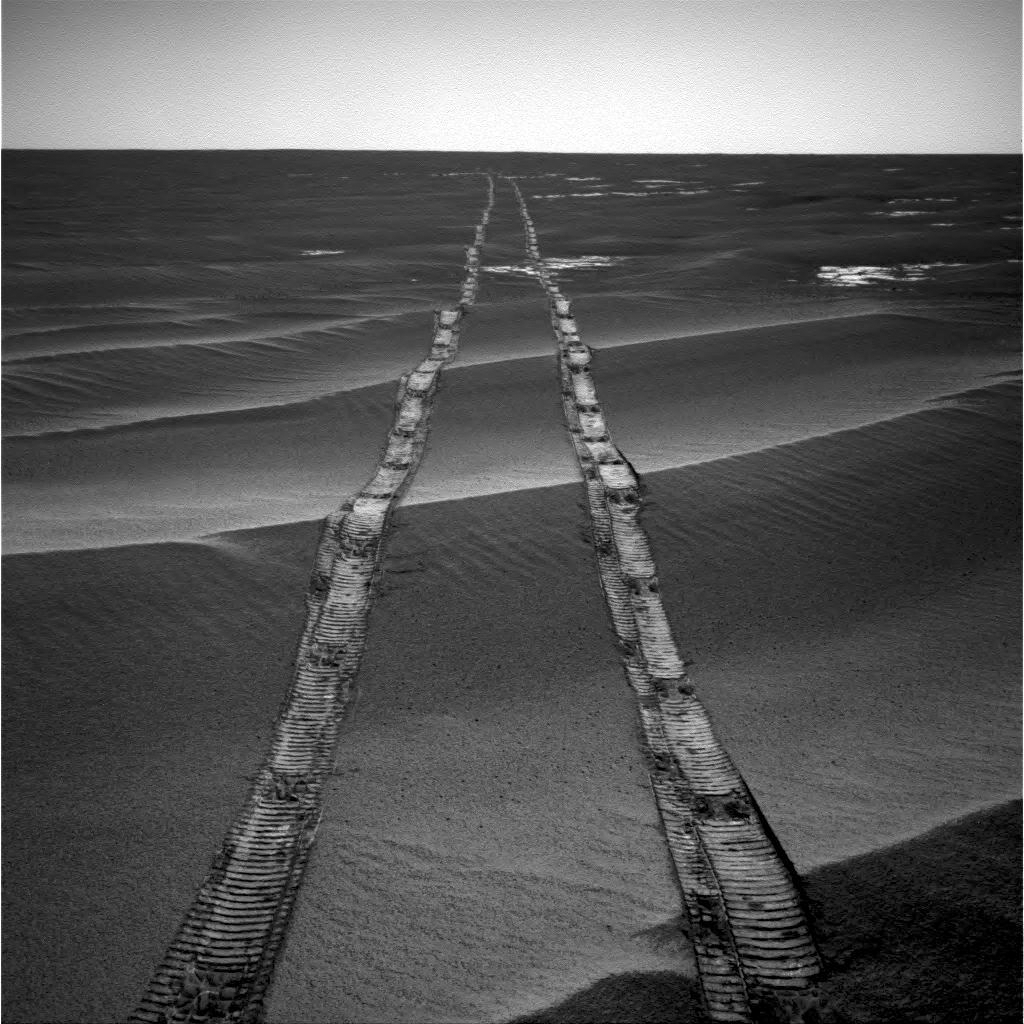

Looking Back on a Golden Opportunity

In this navigation camera raw image, NASA’s Opportunity Rover looks back over its own tracks on Aug. 4, 2010.

NASA’s Jet Propulsion Laboratory, a division of Caltech in Pasadena, California, manages the Mars Exploration Rover Project for NASA’s Science Mission Directorate in Washington.

Credit: NASA/JPL-Caltech